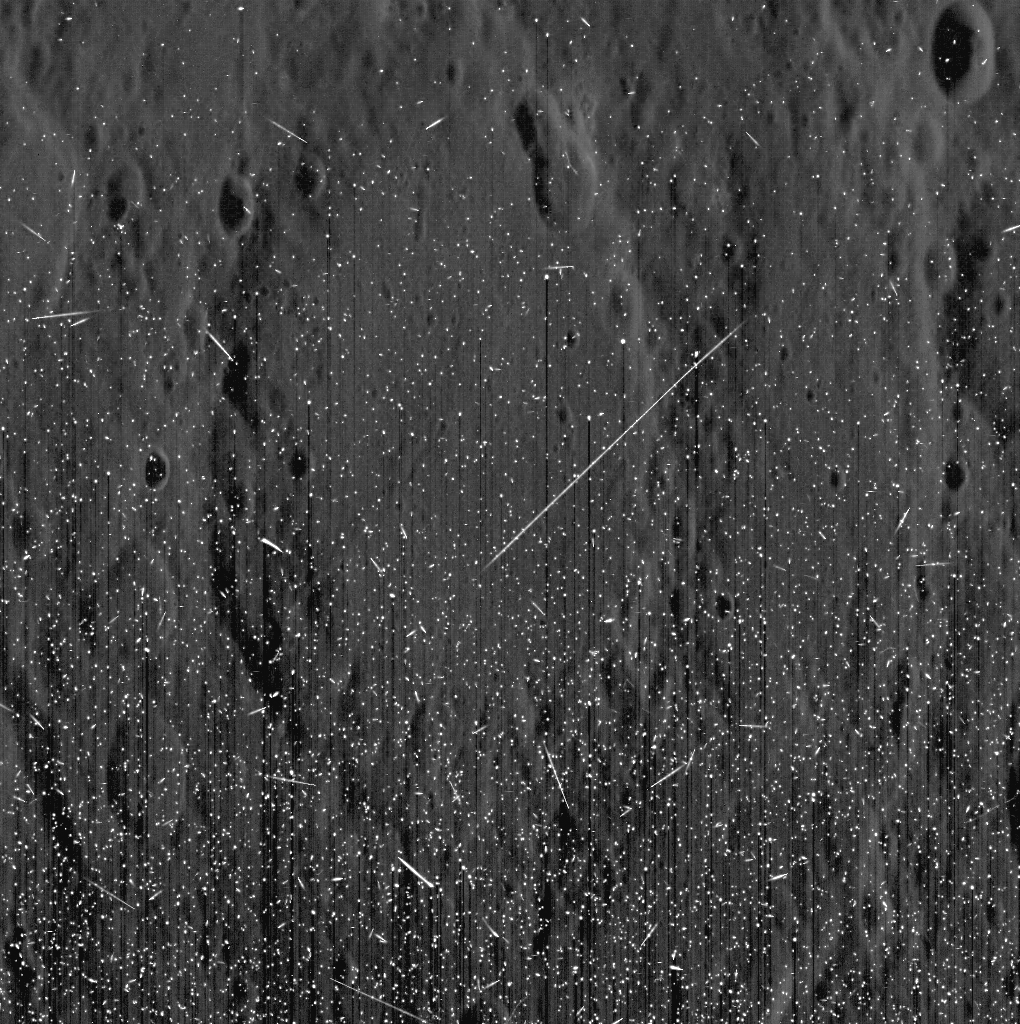

The Solar Storm, at Mercury

Watch space weathering happen! The recent solar storm had a dramatic effect on MESSENGER images of Mercury. In the image above, you can see bright streaks and speckles, with Mercury’s surface faintly visible behind them. These streaks are energetic particles from the Sun hitting the camera’s CCD. While great for illustrating the powerful solar event, images acquired during this period will have to be replanned for later in the mission.

Date acquired: March 07, 2012
Image Mission Elapsed Time (MET): 239584591
Image ID: 1484381
Instrument: Narrow Angle Camera (NAC) of the Mercury Dual Imaging System (MDIS)
Center Latitude: -36.55°
Center Longitude: 298.76° E

The MESSENGER spacecraft is the first ever to orbit the planet Mercury, and the spacecraft’s seven scientific instruments and radio science investigation are unraveling the history and evolution of the Solar System’s innermost planet. Visit the Why Mercury? section of this website to learn more about the key science questions that the MESSENGER mission is addressing. During the one-year primary mission, MDIS is scheduled to acquire more than 75,000 images in support of MESSENGER’s science goals.

These images are from MESSENGER, a NASA Discovery mission to conduct the first orbital study of the innermost planet, Mercury. For information regarding the use of images, see the MESSENGER image use policy.

Credit: NASA/Johns Hopkins University Applied Physics Laboratory/Carnegie Institution of Washington